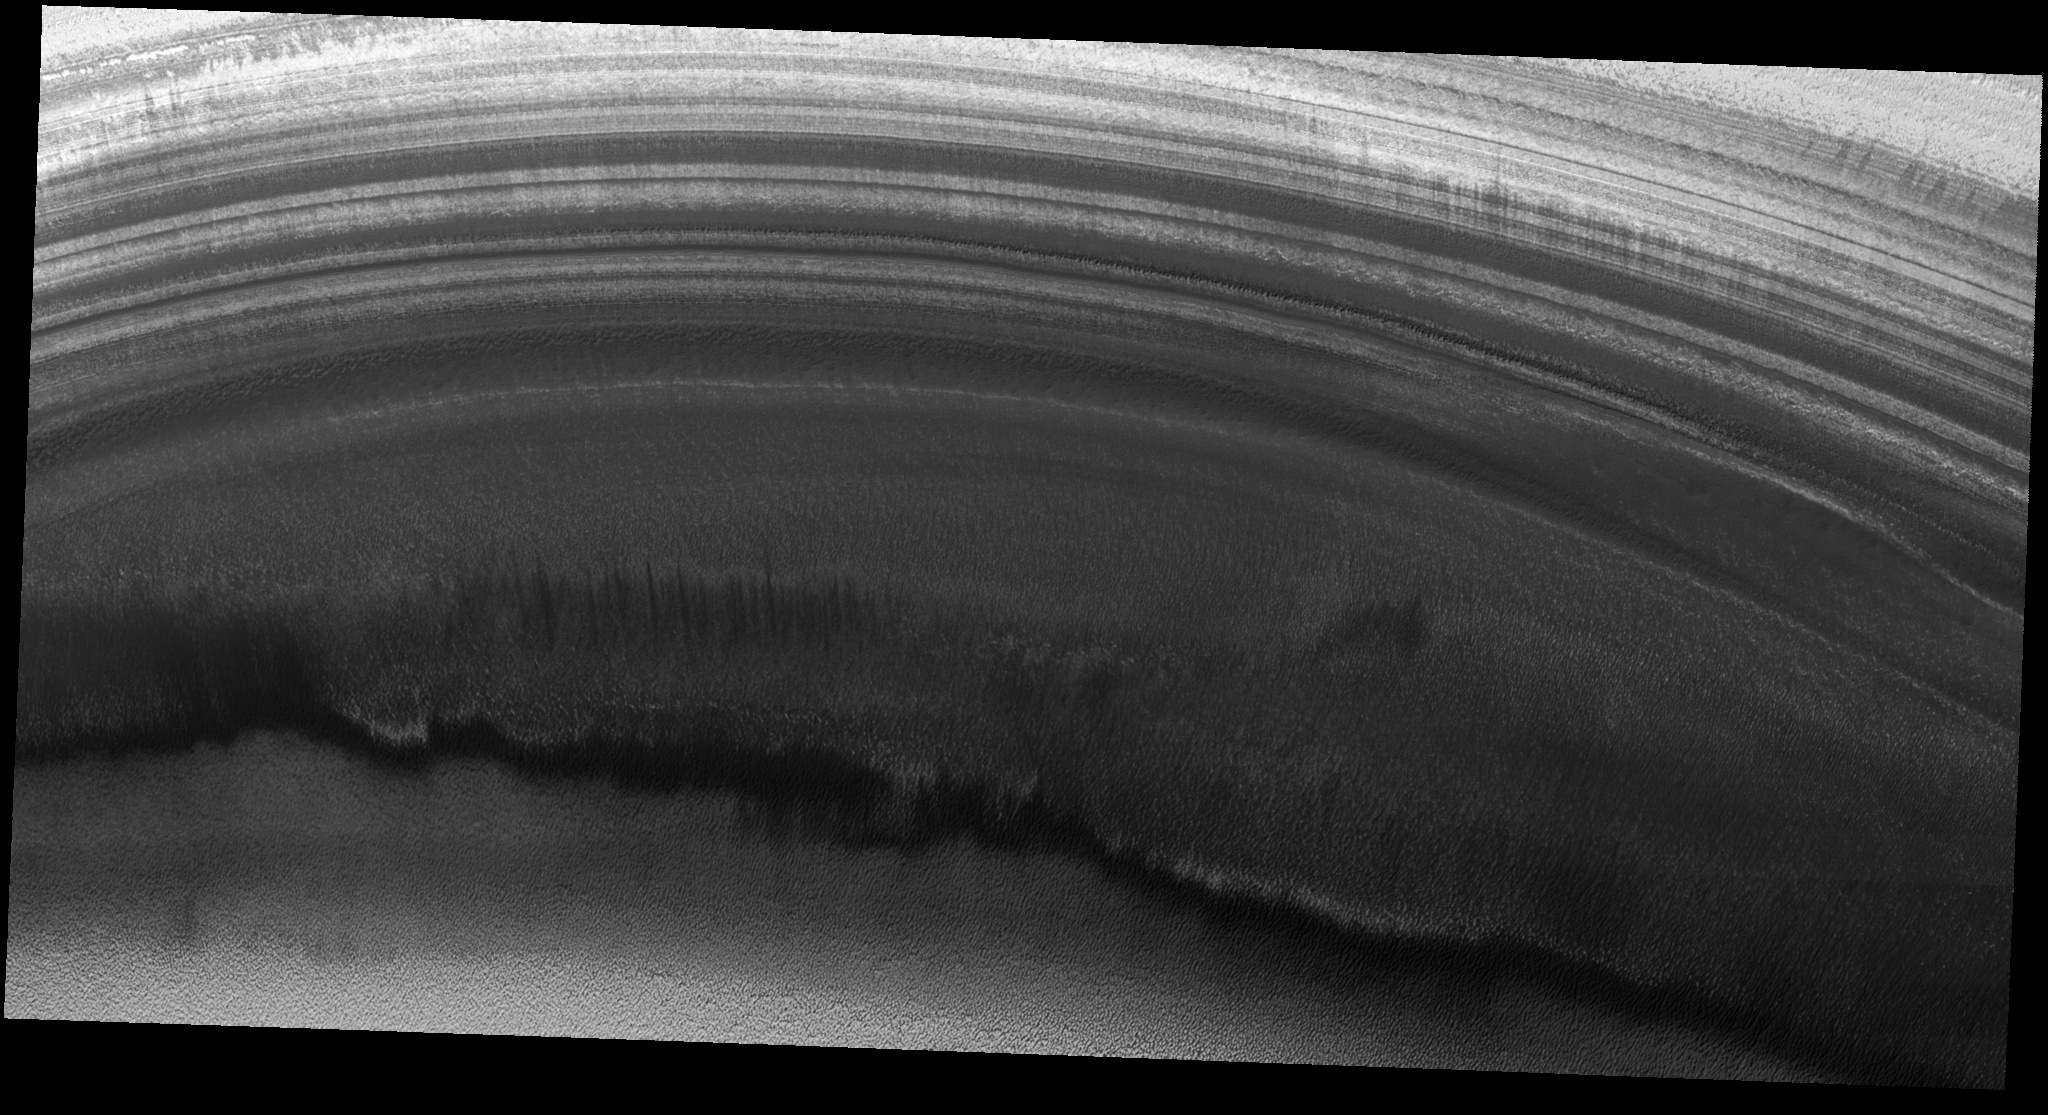

Exposure of Polar Layered Deposits

Image PSP_001379_2680 was taken by the High Resolution Imaging Science Experiment (HiRISE) camera onboard the Mars Reconnaissance Orbiter spacecraft on November 11, 2006. The complete image is centered at 88.1 degrees latitude, 135.6 degrees East longitude. The range to the target site was 318.2 km (198.9 miles). At this distance the image scale is 63.7 cm/pixel (with 2 x 2 binning) so objects ~191 cm across are resolved. The image shown here has been map-projected to 50 cm/pixel. The image was taken at a local Mars time of 9:39 AM and the scene is illuminated from the west with a solar incidence angle of 71 degrees, thus the sun was about 19 degrees above the horizon. At a solar longitude of 134.0 degrees, the season on Mars is Northern Summer.

NASA’s Jet Propulsion Laboratory, a division of the California Institute of Technology in Pasadena, manages the Mars Reconnaissance Orbiter for NASA’s Science Mission Directorate, Washington. Lockheed Martin Space Systems, Denver, is the prime contractor for the project and built the spacecraft. The High Resolution Imaging Science Experiment is operated by the University of Arizona, Tucson, and the instrument was built by Ball Aerospace and Technology Corp., Boulder, Colo.

Credit: NASA/JPL/Univ. of Arizona